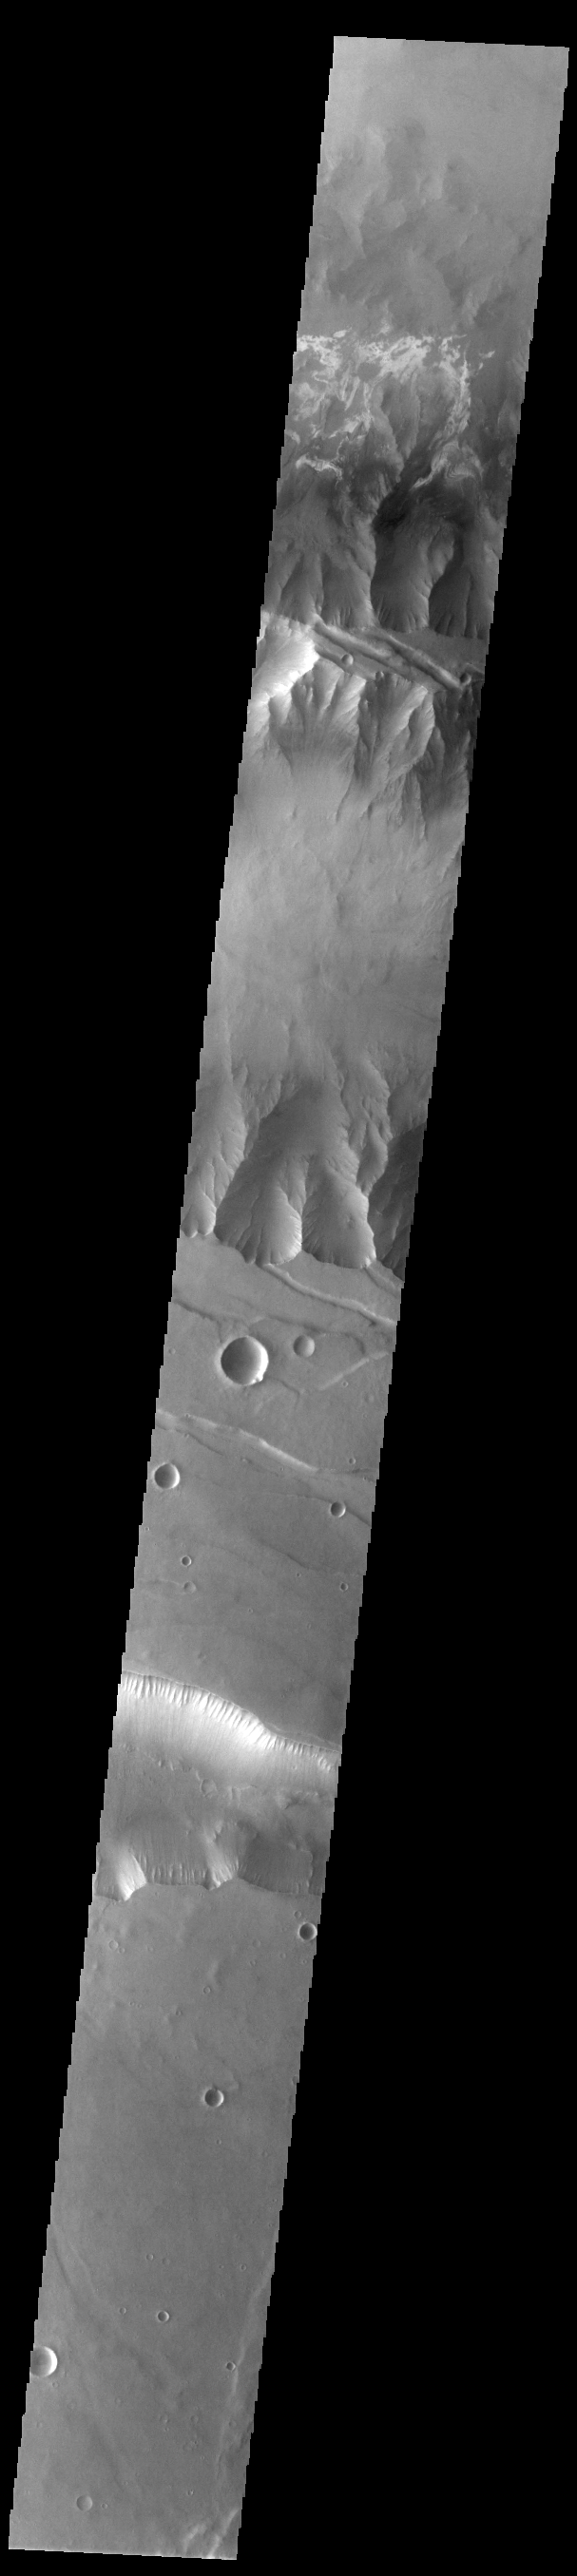

Coprates Chasma

Today’s VIS image shows a cross section of Coprates Chasma. In this region the chasma has two sections – a deep, flat floored canyon at the top of the image (the northern cliff face is not visible in this image), and the second section below that separated by a large ridge. Paralleling it to the south runs a narrower and shallower chain of linked pits and depressions called Coprates Catena. Landslide deposits, layered materials and sand dunes cover a large portion of the chasma floor. The brighter materials at the top of the image are layered deposits. It is unknown how deep these canyon deposits were when they formed. The layering is only visible due to erosion, making it difficult to estimate the original thickness. While layered deposits can be found on the floor of Coprates Chasma, they are most commonly found along the lower elevations and at the bottom of the cliff faces in the canyon. Coprates Chasma is one of the numerous canyons that make up Valles Marineris. The chasma stretches for 960 km (600 miles) from Melas Chasma to the west and Capri Chasma to the east.

Credit: NASA/JPL-Caltech/ASU